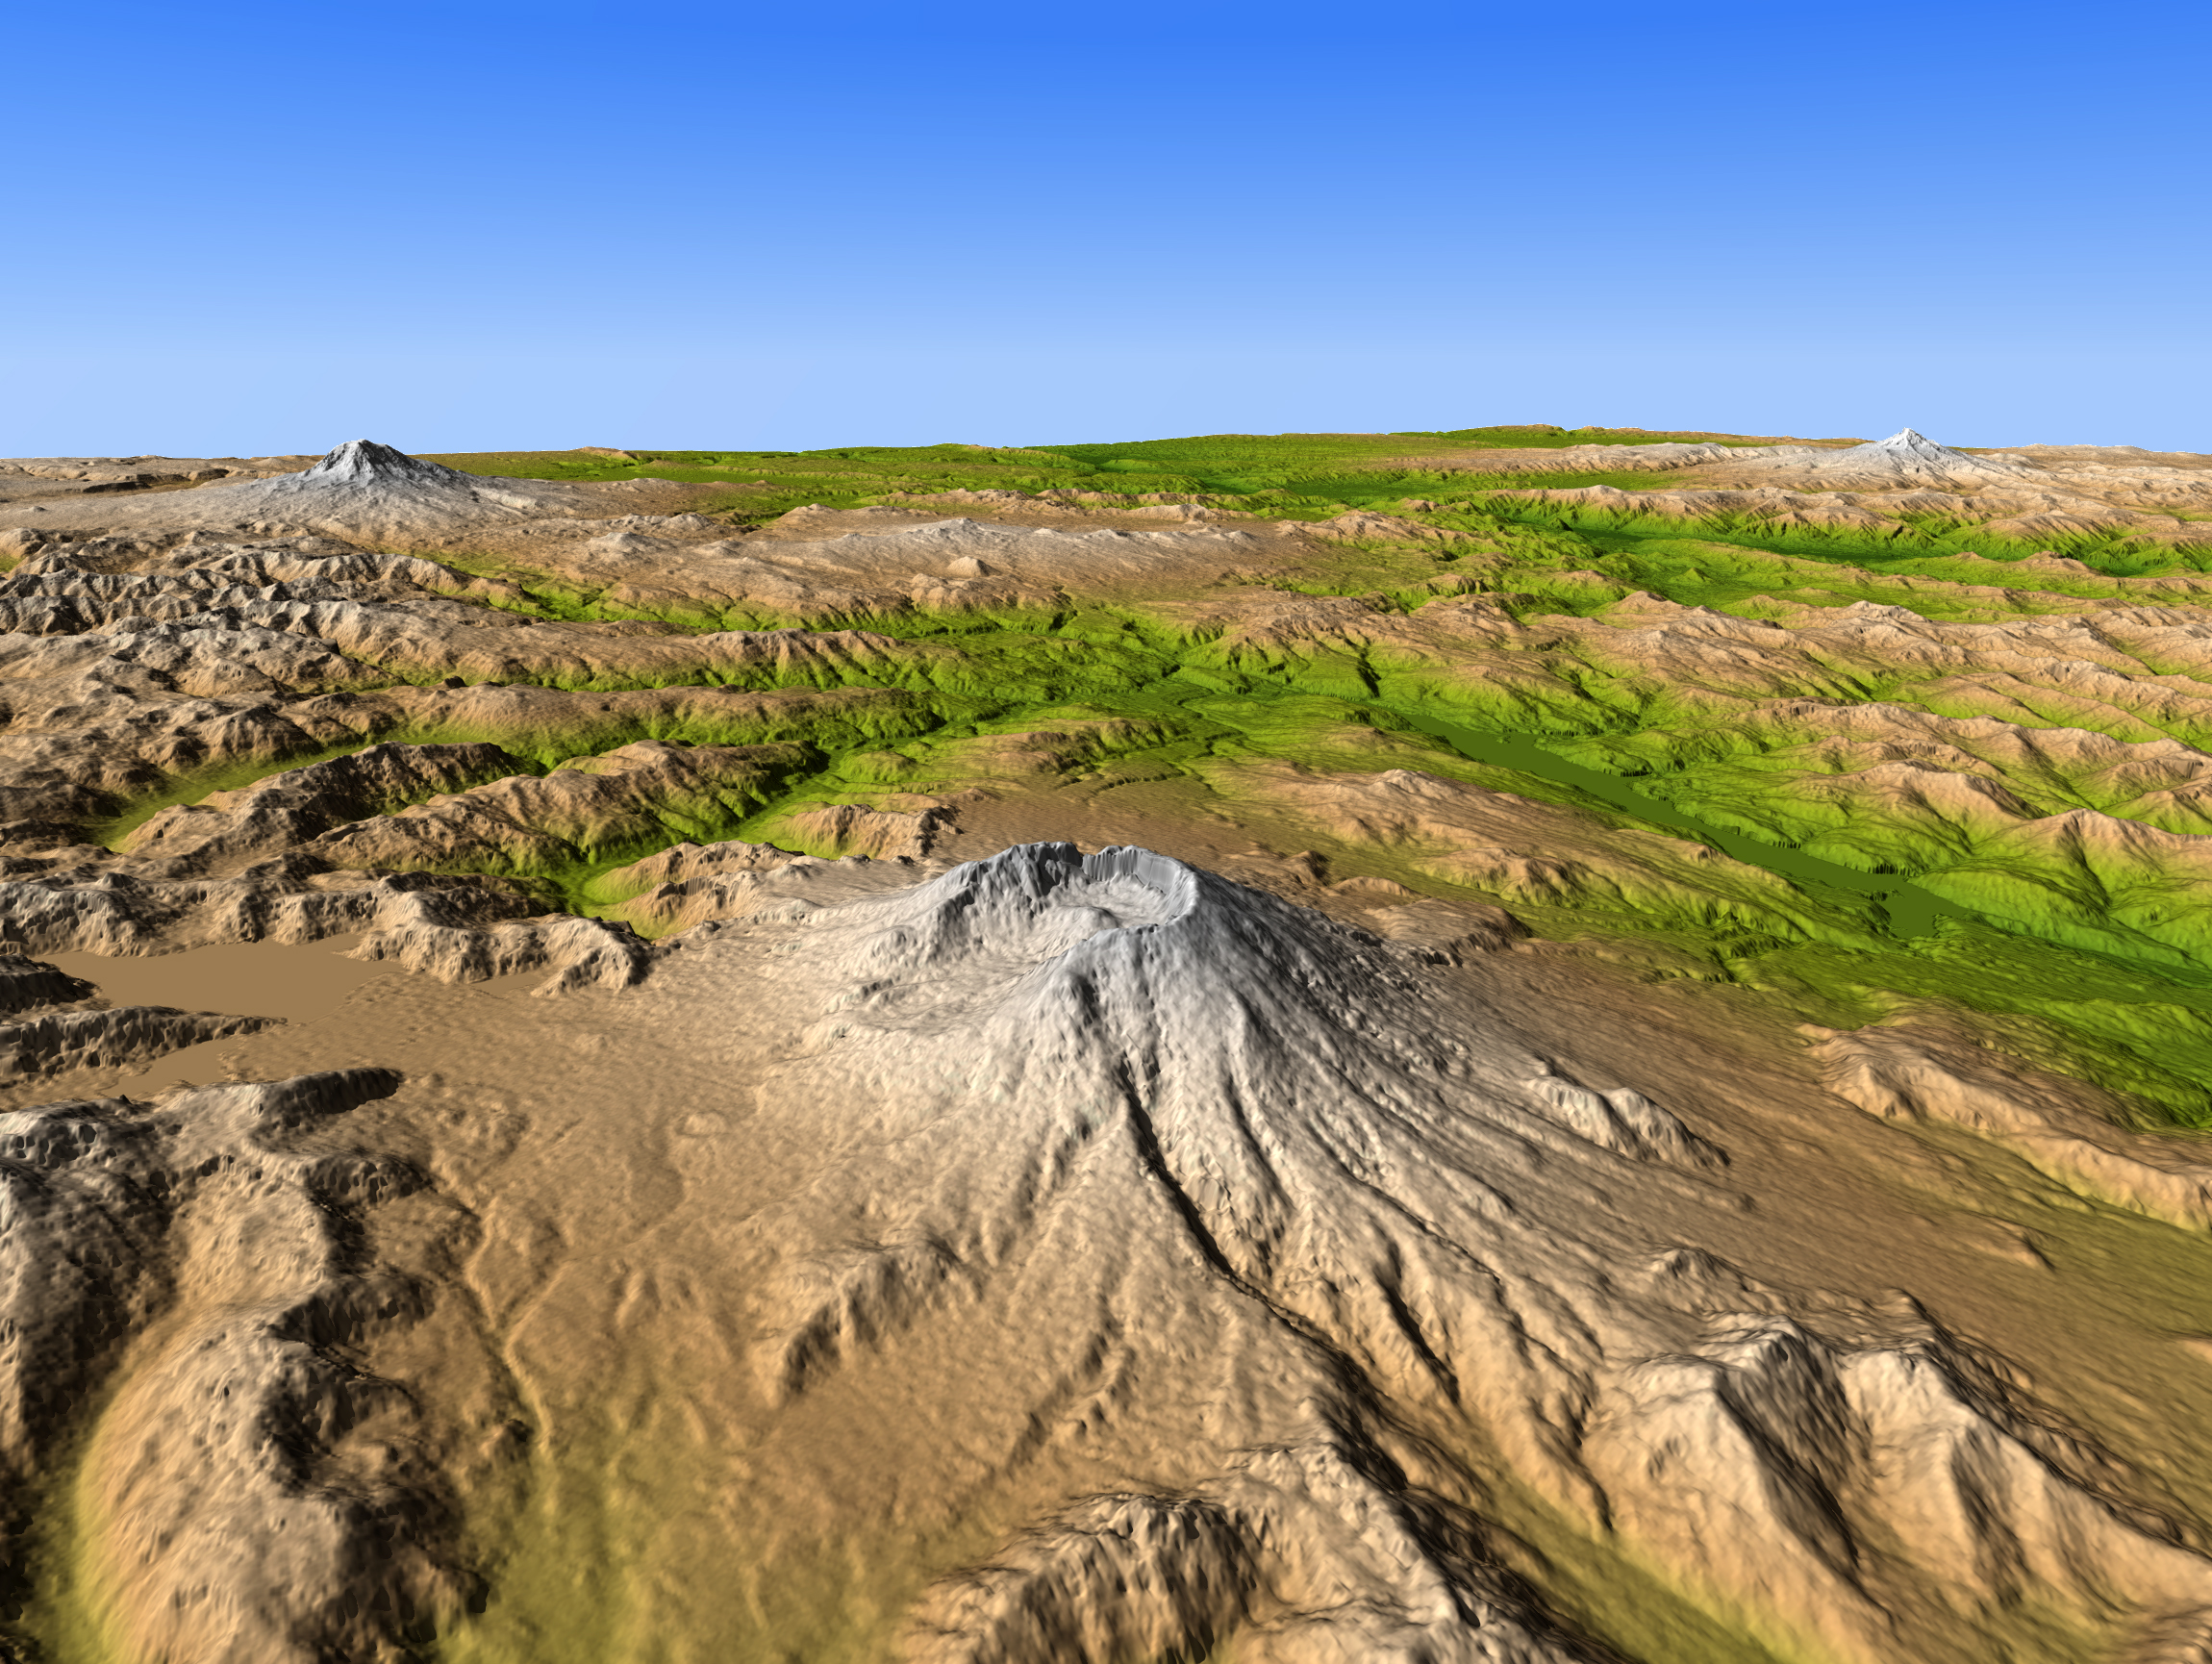

Mount Saint Helens, Washington, USA, SRTM Perspective: Shaded Relief and Colored Height

Mount Saint Helens is a prime example of how Earth’s topographic form can greatly change even within our lifetimes. The mountain is one of several prominent volcanoes of the Cascade Range that stretches from British Columbia, Canada, southward through Washington, Oregon, and into northern California. Mount Adams (left background) and Mount Hood (right background) are also seen in this view, which was created entirely from elevation data produced by the Shuttle Radar Topography Mission.

Prior to 1980, Mount Saint Helens had a shape roughly similar to other Cascade peaks, a tall, bold, irregular conic form that rose to 2950 meters (9677 feet). However, the explosive eruption of May 18, 1980, caused the upper 400 meters (1300 feet) of the mountain to collapse, slide, and spread northward, covering much of the adjacent terrain (lower left), leaving a crater atop the greatly shortened mountain. Subsequent eruptions built a volcanic dome within the crater, and the high rainfall of this area lead to substantial erosion of the poorly consolidated landslide material.

Eruptions at Mount Saint Helens subsided in 1986, but renewed volcanic activity here and at other Cascade volcanoes is inevitable. Predicting such eruptions still presents challenges, but migration of magma within these volcanoes often produces distinctive seismic activity and minor but measurable topographic changes that can give warning of a potential eruption.

Three visualization methods were combined to produce this image: shading of topographic slopes, color coding of topographic height, and then projection into a perspective view. The shade image was derived by computing topographic slope in the northeast-southwest (left to right) direction, so that northeast slopes appear bright and southwest slopes appear dark. Color coding is directly related to topographic height, with green at the lower elevations, rising through yellow and tan, to white at the highest elevations. The perspective view simulates the geometry of the surface as it would be viewed on a clear day.

Elevation data used in this image were acquired by the Shuttle Radar Topography Mission aboard the Space Shuttle Endeavour, launched on Feb. 11, 2000. SRTM used the same radar instrument that comprised the Spaceborne Imaging Radar-C/X-Band Synthetic Aperture Radar (SIR-C/X-SAR) that flew twice on the Space Shuttle Endeavour in 1994. SRTM was designed to collect 3-D measurements of the Earth’s surface. To collect the 3-D data, engineers added a 60-meter (approximately 200-foot) mast, installed additional C-band and X-band antennas, and improved tracking and navigation devices. The mission is a cooperative project between NASA, the National Geospatial-Intelligence Agency (NGA) of the U.S. Department of Defense and the German and Italian space agencies. It is managed by NASA’s Jet Propulsion Laboratory, Pasadena, Calif., for NASA’s NASA’s Science Mission Directorate, Washington, D.C.

Size: View distance about 150 km (about 100 miles)
Location: 46.2 degrees North latitude, 122.2 degrees West longitude
Orientation: View Southeast
Image Data: Shaded and colored SRTM elevation model
Date Acquired: February 2000

Credit: NASA/JPL/NGA